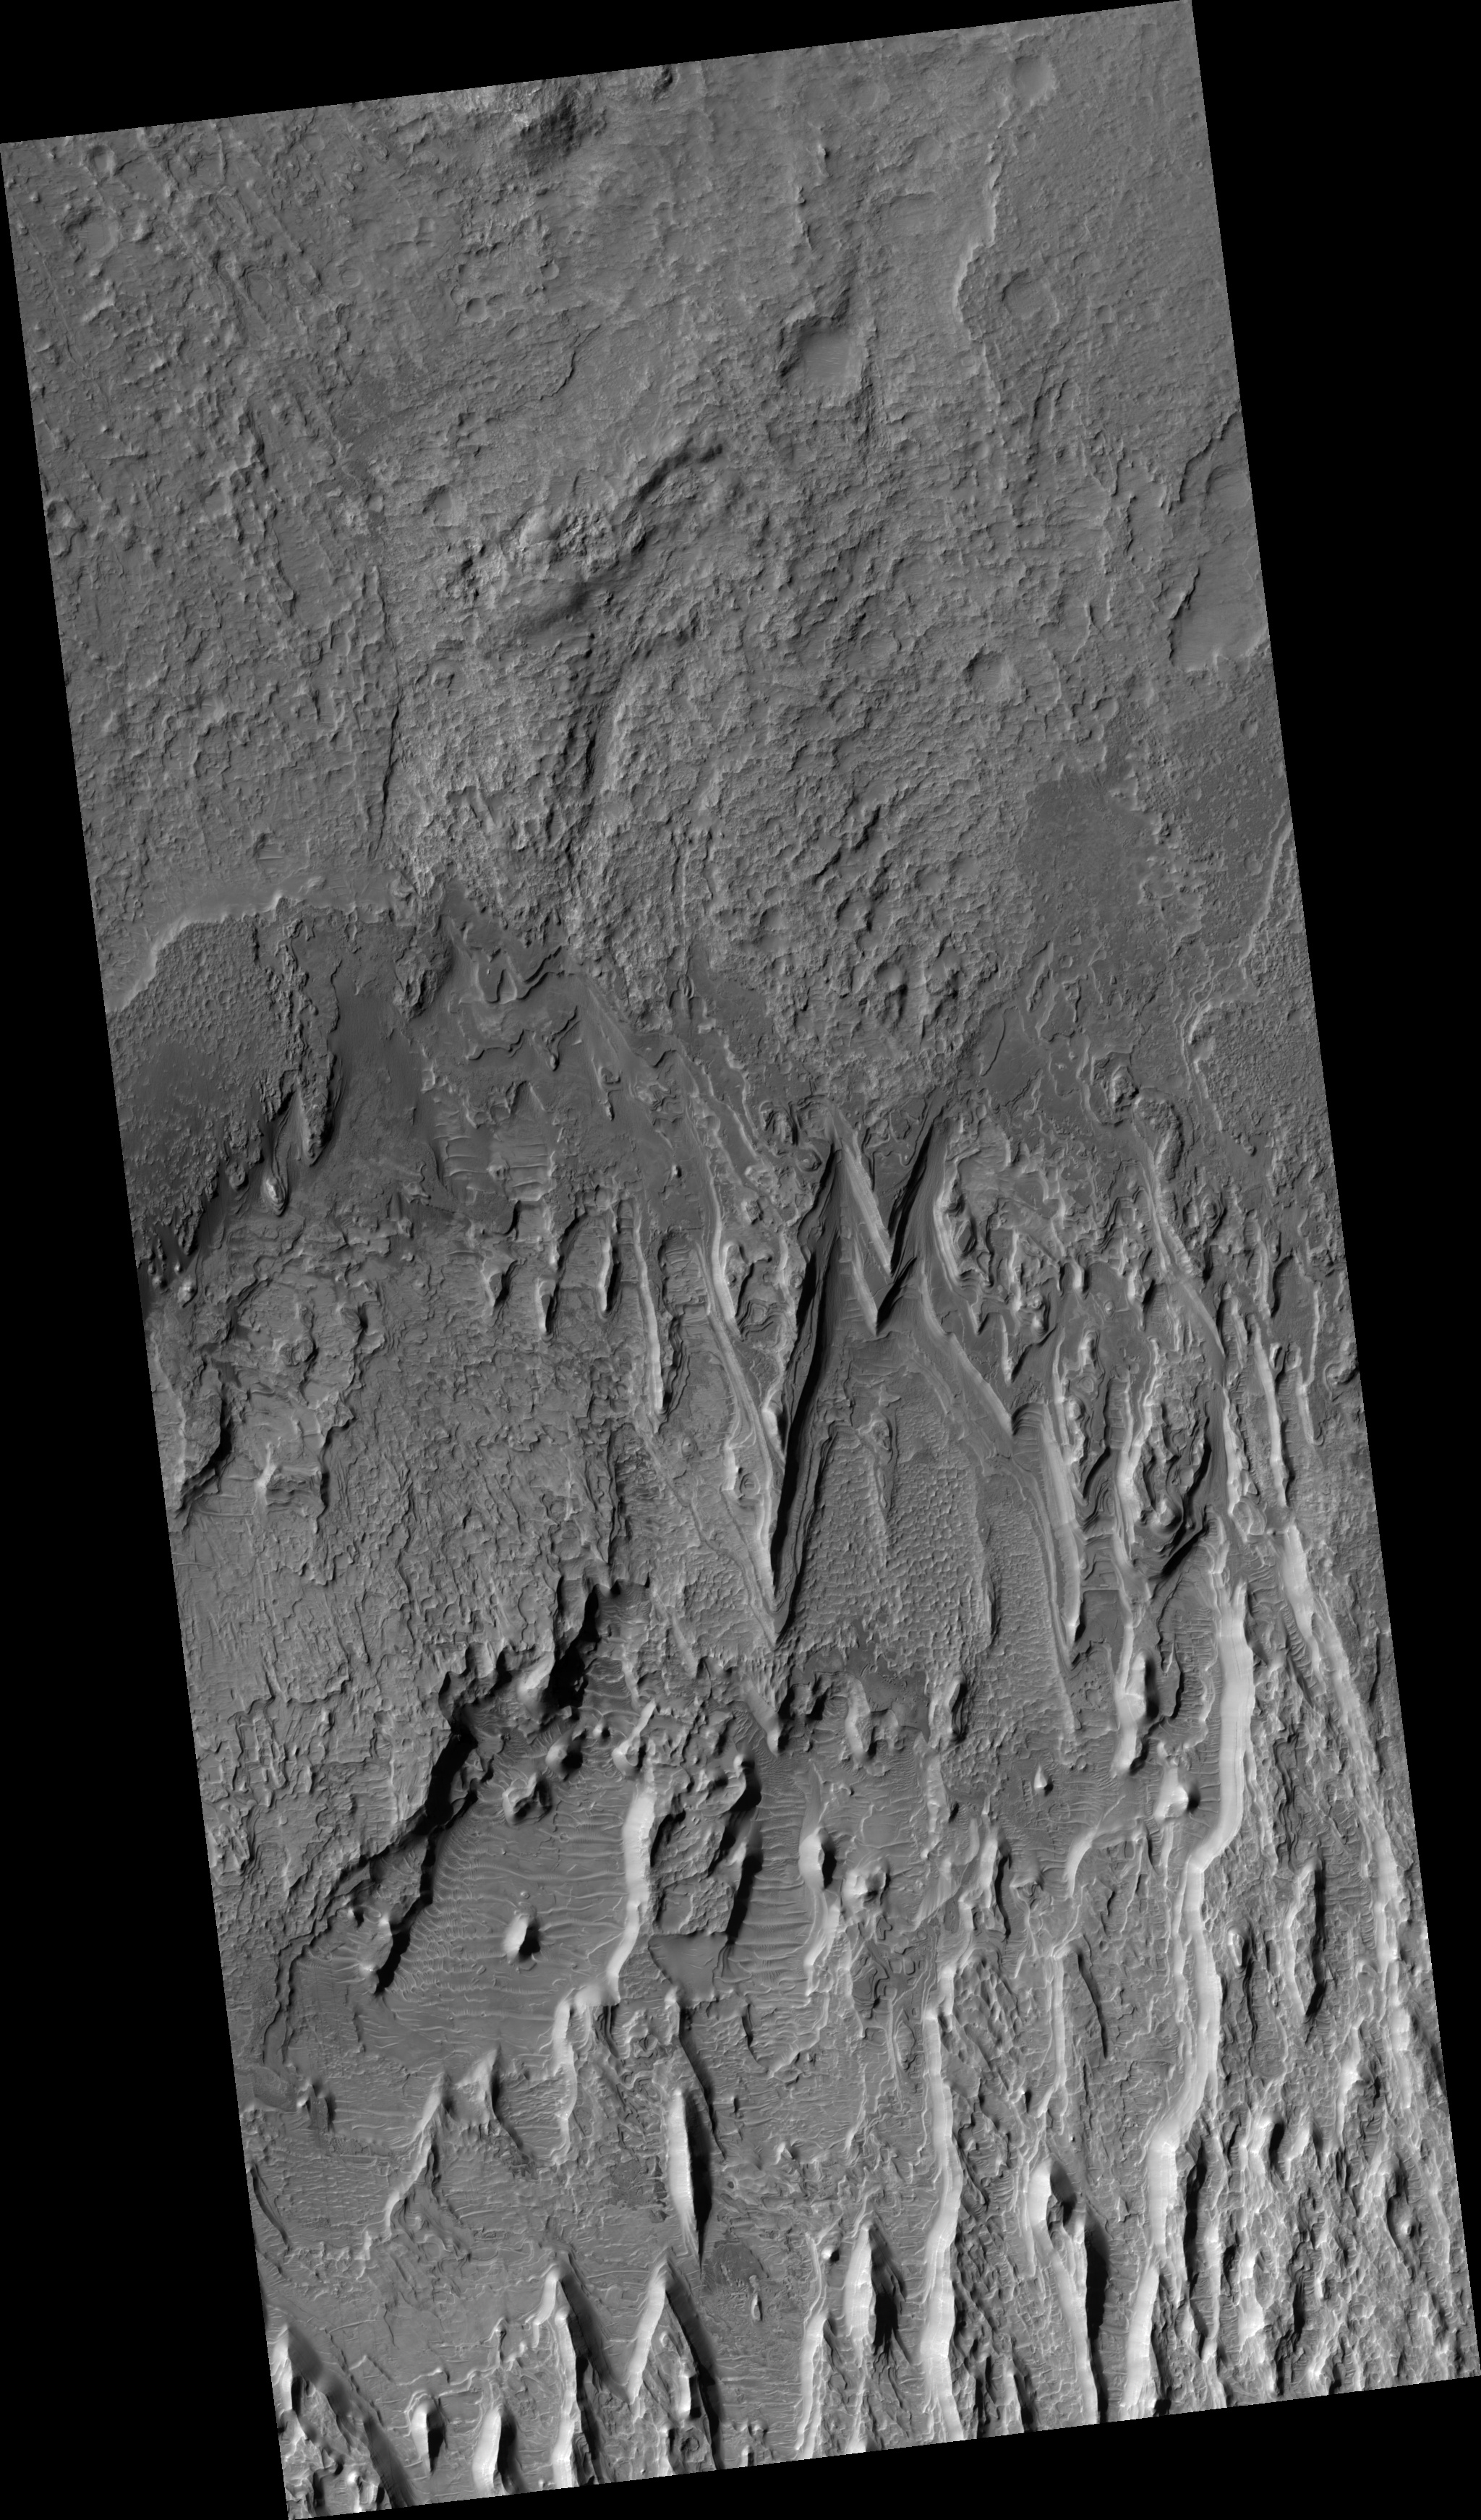

Eroding Layers in an Impact Crater

Figure 1

This HiRISE image shows a stack of layers on the floor of an impact crater roughly 30 km across. Many of the layers appear to be extremely thin, and barely resolved.

In broad view, it is clear that the deposit is eroding into a series of ridges, likely due to the wind. Below the ridges, additional dark-toned layered deposits crop out. These exhibit a variety of textures, some of which may be due to transport of material.

The light ridges are often capped by thin dark layers, and similar layers are exposed on the flanks of the ridges. These layers are likely harder than the rest of the material, and so armor the surface against erosion. They are shedding boulders which roll down the slope, as shown in the subimage (figure 1). Although these cap layers are relatively resistant, the boulders do not seem to accumulate at the base of the slope, so it is likely that they also disintegrate relatively quickly.

The subimage shown is 250 meters wide. The light is from the left. Boulders can be seen on the slopes of the ridges along with thin dark layers including the cap layer, but they are absent on the spurs where the resistant cover has been eroded. This demonstrates that the boulders come only from the dark layers, and are not embedded in the rest of the deposit.

Observation Geometry
Image PSP_001503_1645 was taken by the High Resolution Imaging Science Experiment (HiRISE) camera onboard the Mars Reconnaissance Orbiter spacecraft on 21-Nov-2006. The complete image is centered at -15.3 degrees latitude, 89.7 degrees East longitude. The range to the target site was 256.3 km (160.2 miles). At this distance the image scale is 25.6 cm/pixel (with 1 x 1 binning) so objects ~77 cm across are resolved. The image shown here has been map-projected to 25 cm/pixel and north is up. The image was taken at a local Mars time of 03:35 PM and the scene is illuminated from the west with a solar incidence angle of 62 degrees, thus the sun was about 28 degrees above the horizon. At a solar longitude of 138.7 degrees, the season on Mars is Northern Summer.

NASA’s Jet Propulsion Laboratory, a division of the California Institute of Technology in Pasadena, manages the Mars Reconnaissance Orbiter for NASA’s Science Mission Directorate, Washington. Lockheed Martin Space Systems, Denver, is the prime contractor for the project and built the spacecraft. The High Resolution Imaging Science Experiment is operated by the University of Arizona, Tucson, and the instrument was built by Ball Aerospace and Technology Corp., Boulder, Colo.

Credit: NASA/JPL/Univ. of Arizona